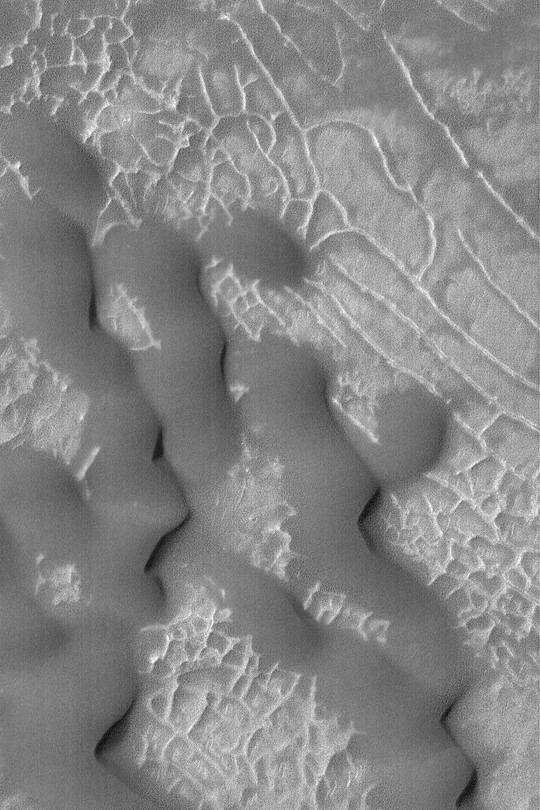

Ridges and Sand Dunes

MGS MOC Release No. MOC2-369, 23 May 2003

Dark, windblown sand dunes have over-ridden a suite of low, somewhat rectilinear ridges on the floor of an impact crater near 36.5°S, 219.0° W, in this Mars Global Surveyor (MGS) Mars Orbiter Camera (MOC) image acquired in May 2003. The dune field is located in Terra Cimmeria. The image is 1.2 km (3/4 mile) wide; sunlight illuminates the scene from the upper left.

Credit: NASA/JPL/Malin Space Science Systems